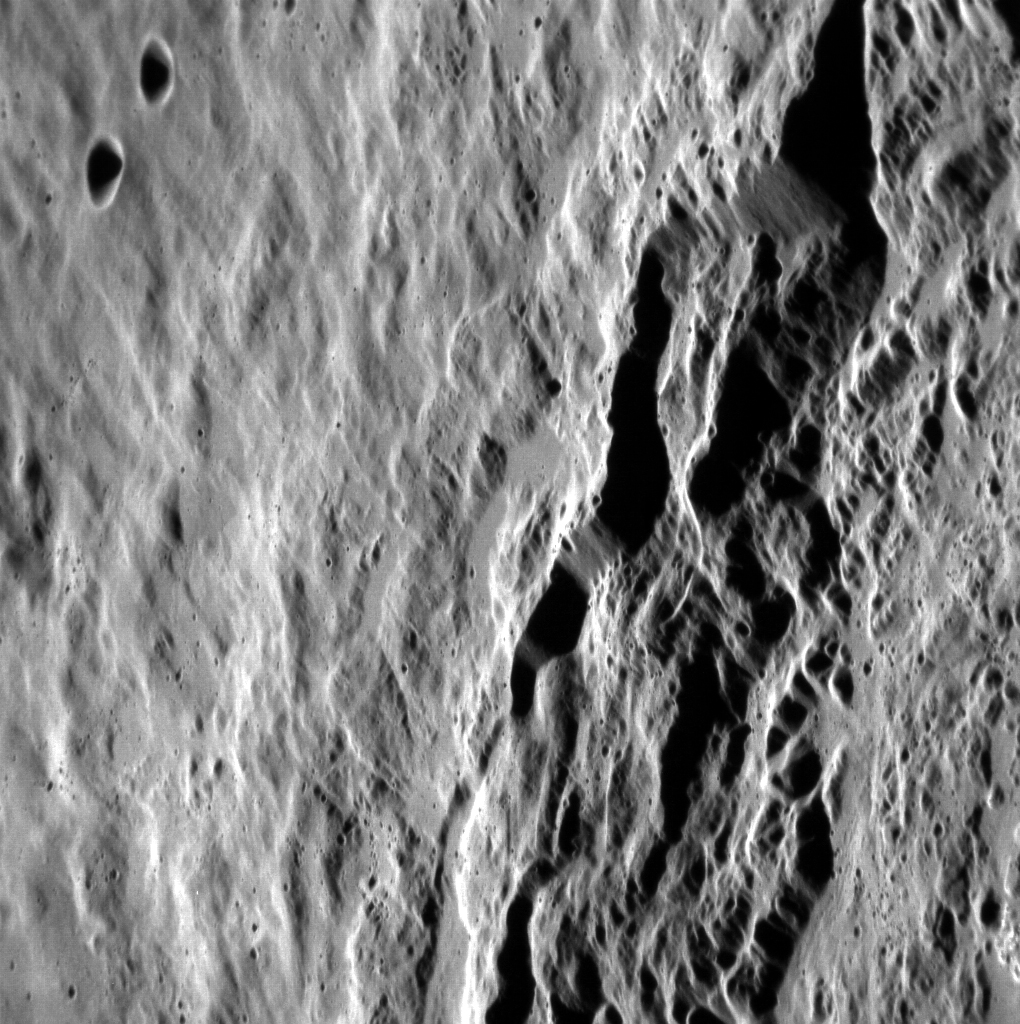

Inside Eminescu

This oblique view shows a portion of the rim of the crater Eminescu. The angle of this image provides a great perspective for viewing the spectacular cliffs that formed as material slumped from the crater rim into the crater interior, as well as small ponds of impact melt perched on the rim. North is down in this image.

This image was acquired as a high-resolution targeted observation. Targeted observations are images of a small area on Mercury’s surface at resolutions much higher than the 250-meter/pixel (820 feet/pixel) morphology base map or the 1-kilometer/pixel (0.6 miles/pixel) color base map. It is not possible to cover all of Mercury’s surface at this high resolution during MESSENGER’s one-year mission, but several areas of high scientific interest are generally imaged in this mode each week.

The MESSENGER spacecraft is the first ever to orbit the planet Mercury, and the spacecraft’s seven scientific instruments and radio science investigation are unraveling the history and evolution of the Solar System’s innermost planet. Visit the Why Mercury? section of this website to learn more about the key science questions that the MESSENGER mission is addressing. During the one-year primary mission, MDIS is scheduled to acquire more than 75,000 images in support of MESSENGER’s science goals.

Date acquired: December 05, 2011
Image Mission Elapsed Time (MET): 231611014
Image ID: 1099316
Instrument: Narrow Angle Camera (NAC) of the Mercury Dual Imaging System (MDIS)
Center Latitude: 9.8°
Center Longitude: 115.5° E
Resolution: 34 meters/pixel
Scale: The scene is approximately 35 km (22 miles) from north to south.
Incidence Angle: 65.1°
Emission Angle: 60.1°
Phase Angle: 125.3°

These images are from MESSENGER, a NASA Discovery mission to conduct the first orbital study of the innermost planet, Mercury. For information regarding the use of images, see the MESSENGER image use policy.

Credit: NASA/Johns Hopkins University Applied Physics Laboratory/Carnegie Institution of Washington